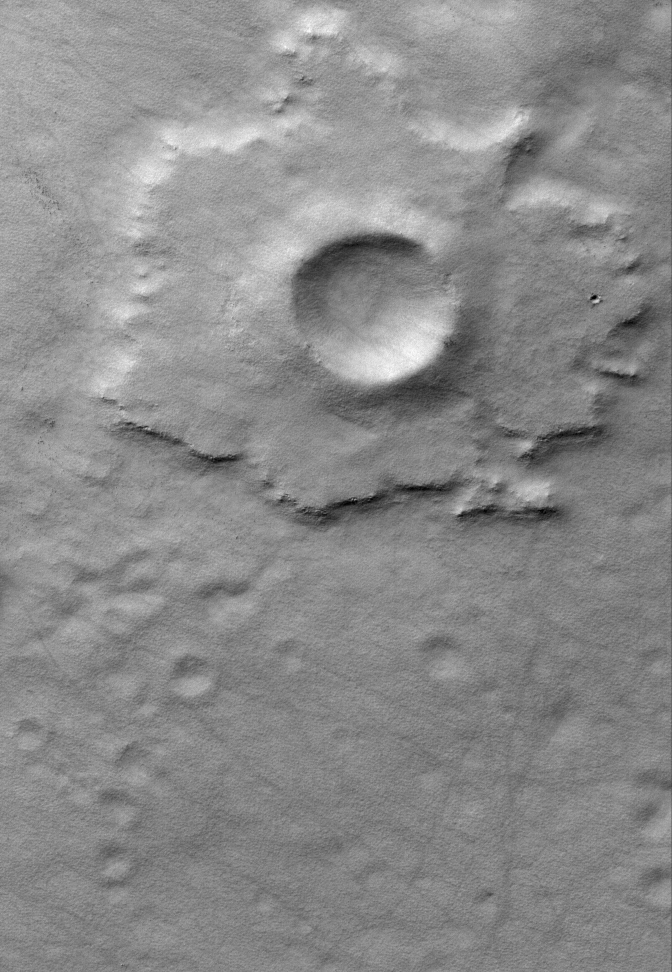

Promethei Pedestal

2 April 2006
This Mars Global Surveyor (MGS) Mars Orbiter Camera (MOC) image shows a pedestal crater in the Promethei Terra region. The ejecta from an impact crater is usually rocky. The rocks in the ejecta help shield the terrain beneath the ejecta from being eroded away by wind. Thus, over time, some craters appear to be raised on pedestals defined by their ejecta blankets, because wind has stripped away tons and tons of surrounding material.

Location near: 65.4°S, 264.7°W
Image width: ~3 km (~1.9 mi)
Illumination from: upper left
Season: Southern Autumn

Credit: NASA/JPL/Malin Space Science Systems